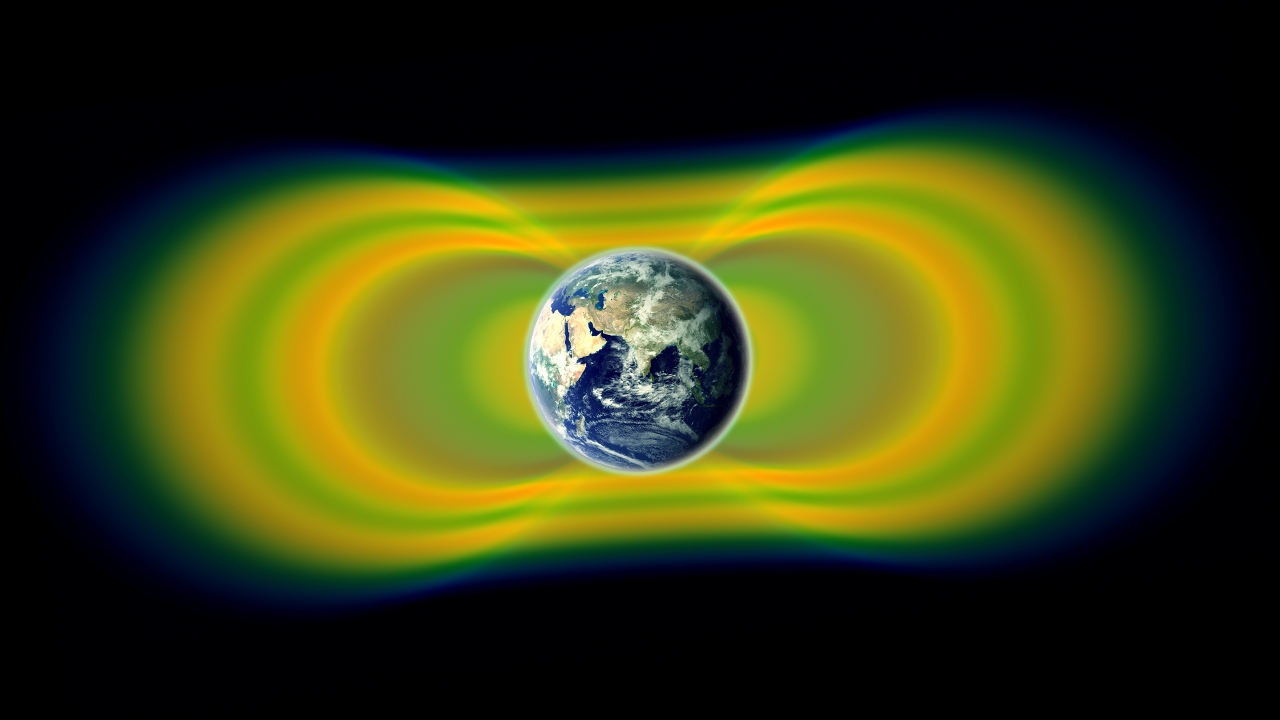

NASA's Van Allen Probes Discover a Surprise Circling Earth

Two giant swaths of radiation, known as the Van Allen Belts, surrounding Earth were discovered in 1958. In 2012, observations from the Van Allen Probes showed that a third belt can sometimes appear. The radiation is shown here in yellow, with green representing the spaces between the belts.

Credit: NASA/Van Allen Probes/Goddard Space Flight Center